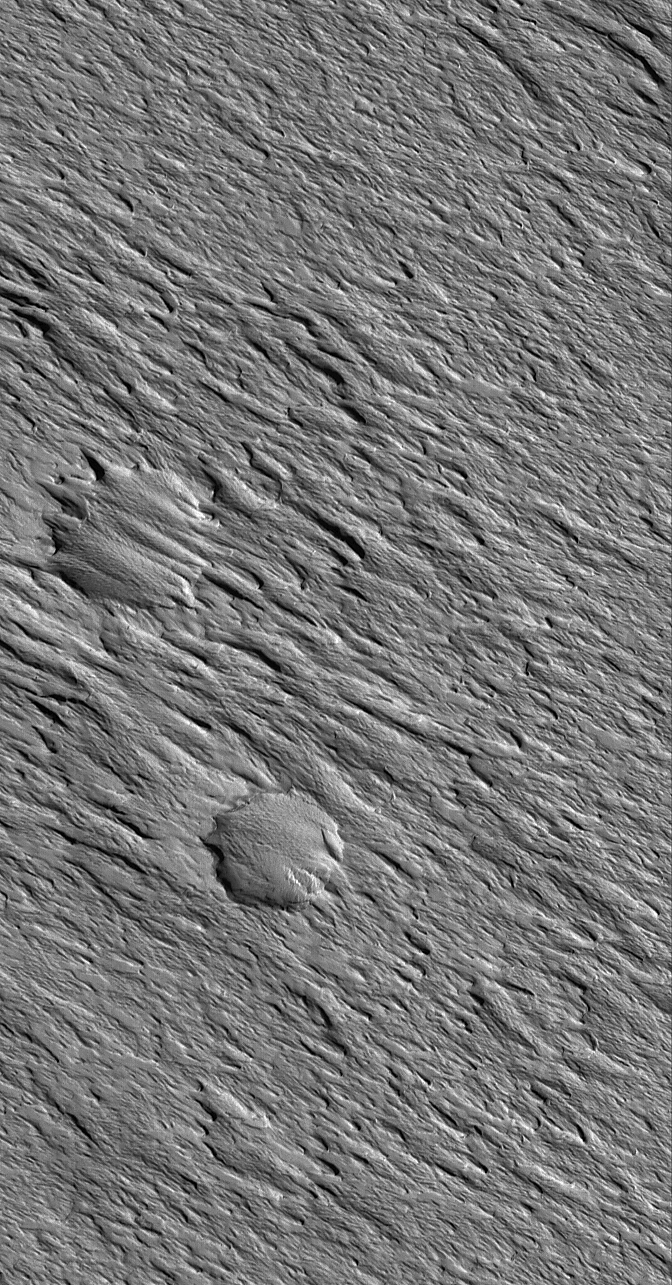

Exhuming Craters

30 July 2005
This Mars Global Surveyor (MGS) Mars Orbiter Camera (MOC) image shows a wind-eroded landscape in the Amazonis Mensa region of far western Tharsis. Two meteor impact craters that formed in — and then were buried by — rock are now found in a state of partial-exhumation from within the wind-eroded material.

Location near: 2.0°N, 147.3°W
Image width: width: ~3 km (~1.9 mi)
Illumination from: lower left
Season: Northern Autumn

Credit: NASA/JPL/Malin Space Science Systems